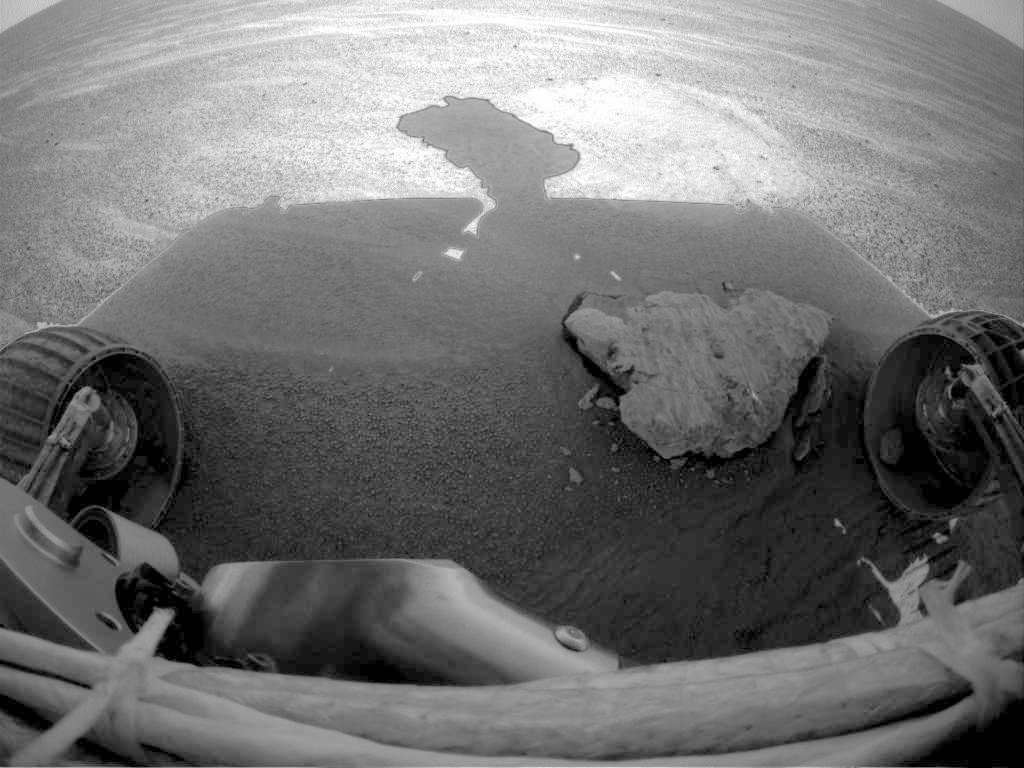

On a Roll

This image from the Mars Exploration Rover Opportunity front left hazard-avoidance camera shows a pebble caught in rover’s front right wheel. The image from sol 63 of the mission was taken as the rover approached the rock dubbed “Bounce” for analysis.

Credit: NASA/JPL